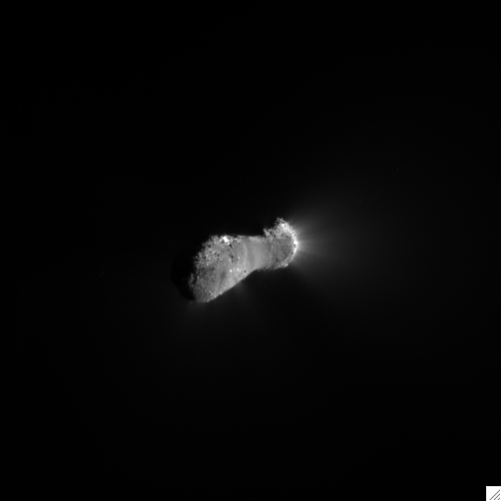

Closing in on Comet Hartley 2

This close-up view of comet Hartley 2 was taken as NASA’s EPOXI mission approached the comet at 6:58 a.m. PDT (9:58 a.m. EDT). The spacecraft’s Medium-Resolution Instrument snapped the picture from a distance of 1,417 kilometers (880 miles). The sun is to the right.

The comet’s nucleus, or main body, is approximately 2 kilometers (1.2 miles) long and .4 kilometers (.25 miles) at the “neck,” or most narrow portion. Jets can be seen streaming out of the nucleus.

Credit: NASA/JPL-Caltech/UMD